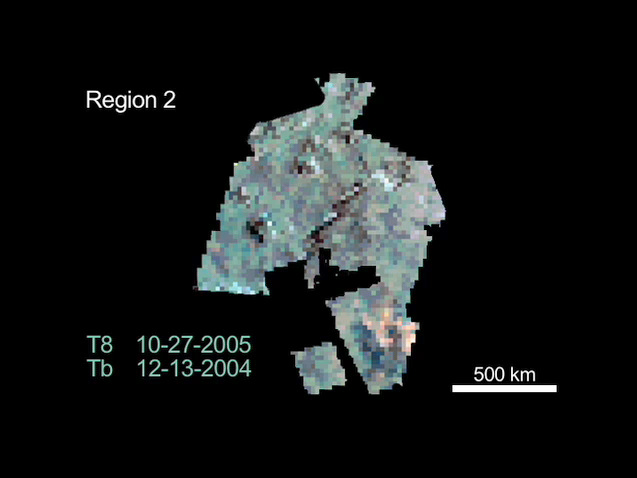

Titan’s Chilly Volcanoes?

Change is detected on Saturn’s moon Titan, in these three composite images from data taken during flybys in October 2005, January 2006 and March 2006 by NASA’s Cassini spacecraft.

(For balanced comparison, each of the three images has been corrected by dividing it by baseline Titan data from a December 2004 Cassini flyby.) The change observed between flybys may be evidence of cryovolcanic activity—ice volcanoes—according to some Cassini scientists.

The three visual and infrared spectrometer images of the same area in western Xanadu show that a difference in brightness, or color, has occurred in the approximately five months between the first and second images shown here. This is indicative of compositional change and is interpreted by some as evidence of an eruption of volatiles such as water, ammonia and methane. Note the dark feature that appears in the second image but not the first. The feature is still present two months later in the third image and is perhaps even more pronounced.

Scientists have suspected Titan may have cryovolcanoes, and the Cassini mission has collected data from several previous flybys of the moon that suggest their existence. Imagery of the moon has included a suspect haze hovering over flow-like surface formations that some point to as signs of possible cryovolcanism.

Such volcanism could release methane from the interior, which would explain the mystery of Titan’s seemingly continuous supply of fresh methane. Without replenishment, scientists say, Titan’s original atmospheric methane should have been exhausted long ago.

The images are in a sinusoidal projection with central longitude at 140 degrees west and central latitude at 0 degrees with north up. The scale bar is 500 kilometers (about 310 miles). Data seen in red was taken at 2.78 microns, green at 2.01 microns and blue at 1.59 microns.

The Cassini-Huygens mission is a cooperative project of NASA, the European Space Agency and the Italian Space Agency. The Jet Propulsion Laboratory, a division of the California Institute of Technology in Pasadena, manages the mission for NASA’s Science Mission Directorate, Washington, D.C. The Cassini orbiter was designed, developed and assembled at JPL. The Visual and Infrared Mapping Spectrometer team is based at the University of Arizona.

Credit: NASA/JPL/University of Arizona